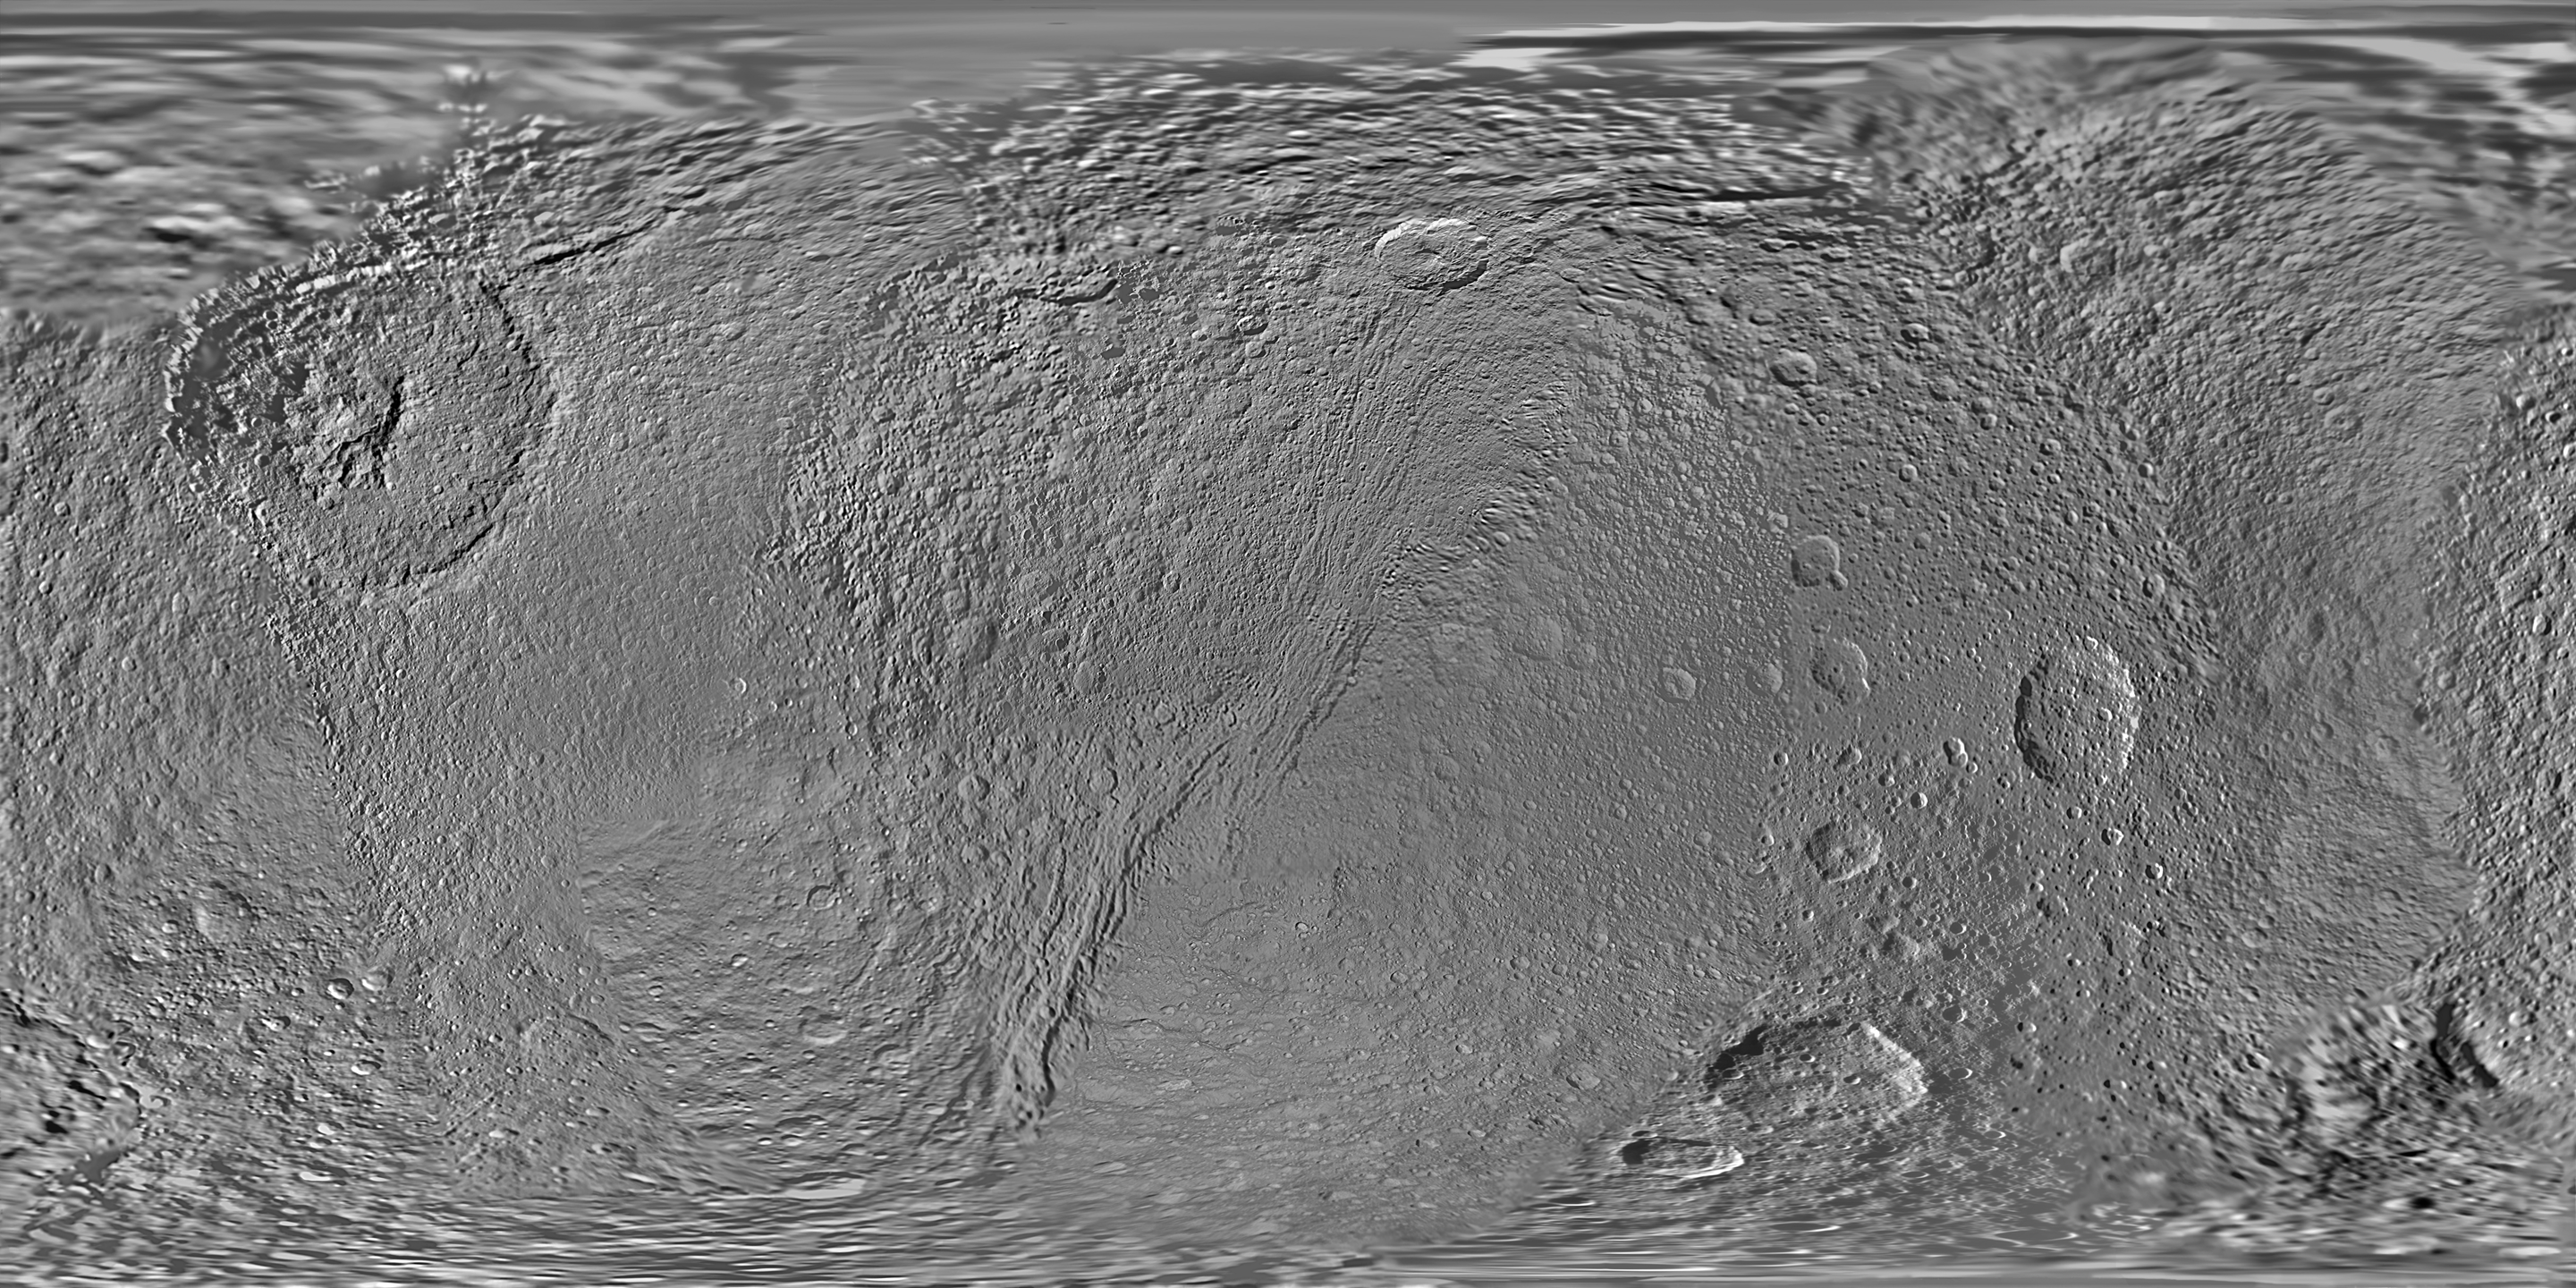

Map of Tethys – February 2010

This global map of Saturn’s moon Tethys was created using images taken during Cassini spacecraft flybys.

The map is an equidistant (simple cylindrical) projection and has a scale of 293 meters (960 feet) per pixel at the equator in the full size version. The mean radius of Tethys used for projection of this map is 536.3 kilometers (333.2 miles). The resolution of the map is 32 pixels per degree.

This map is an update to the version released in June 2008. See PIA08416. Unlike the 2008 and earlier iterations, this new map does not use Voyager images to fill in gaps in Cassini’s coverage. Only Cassini images are used here.

The Cassini-Huygens mission is a cooperative project of NASA, the European Space Agency and the Italian Space Agency. The Jet Propulsion Laboratory, a division of the California Institute of Technology in Pasadena, manages the mission for NASA’s Science Mission Directorate, Washington, D.C. The Cassini orbiter and its two onboard cameras were designed, developed and assembled at JPL. The imaging operations center is based at the Space Science Institute in Boulder, Colo.

Credit: NASA/JPL/Space Science Institute